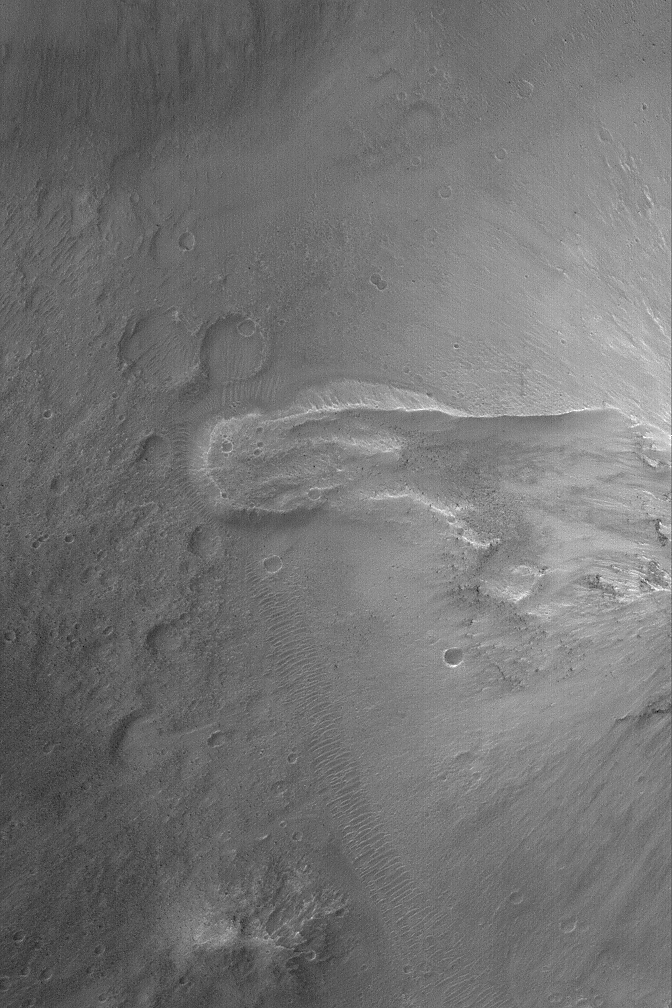

Landslide in Aureum Chaos

15 May 2004
This Mars Global Surveyor (MGS) Mars Orbiter Camera (MOC) image shows the results of a small landslide off of a hillslope in the Aureum Chaos region of Mars. Mass movement occurred from right (the slope) to left (the lobate feature pointed left). Small dark dots in the landslide area are large boulders. This feature is located near 2.6°S, 24.5°W. This picture covers an area approximately 3 km (1.9 mi) across and is illuminated by sunlight from the left/upper left.

Credit: NASA/JPL/Malin Space Science Systems